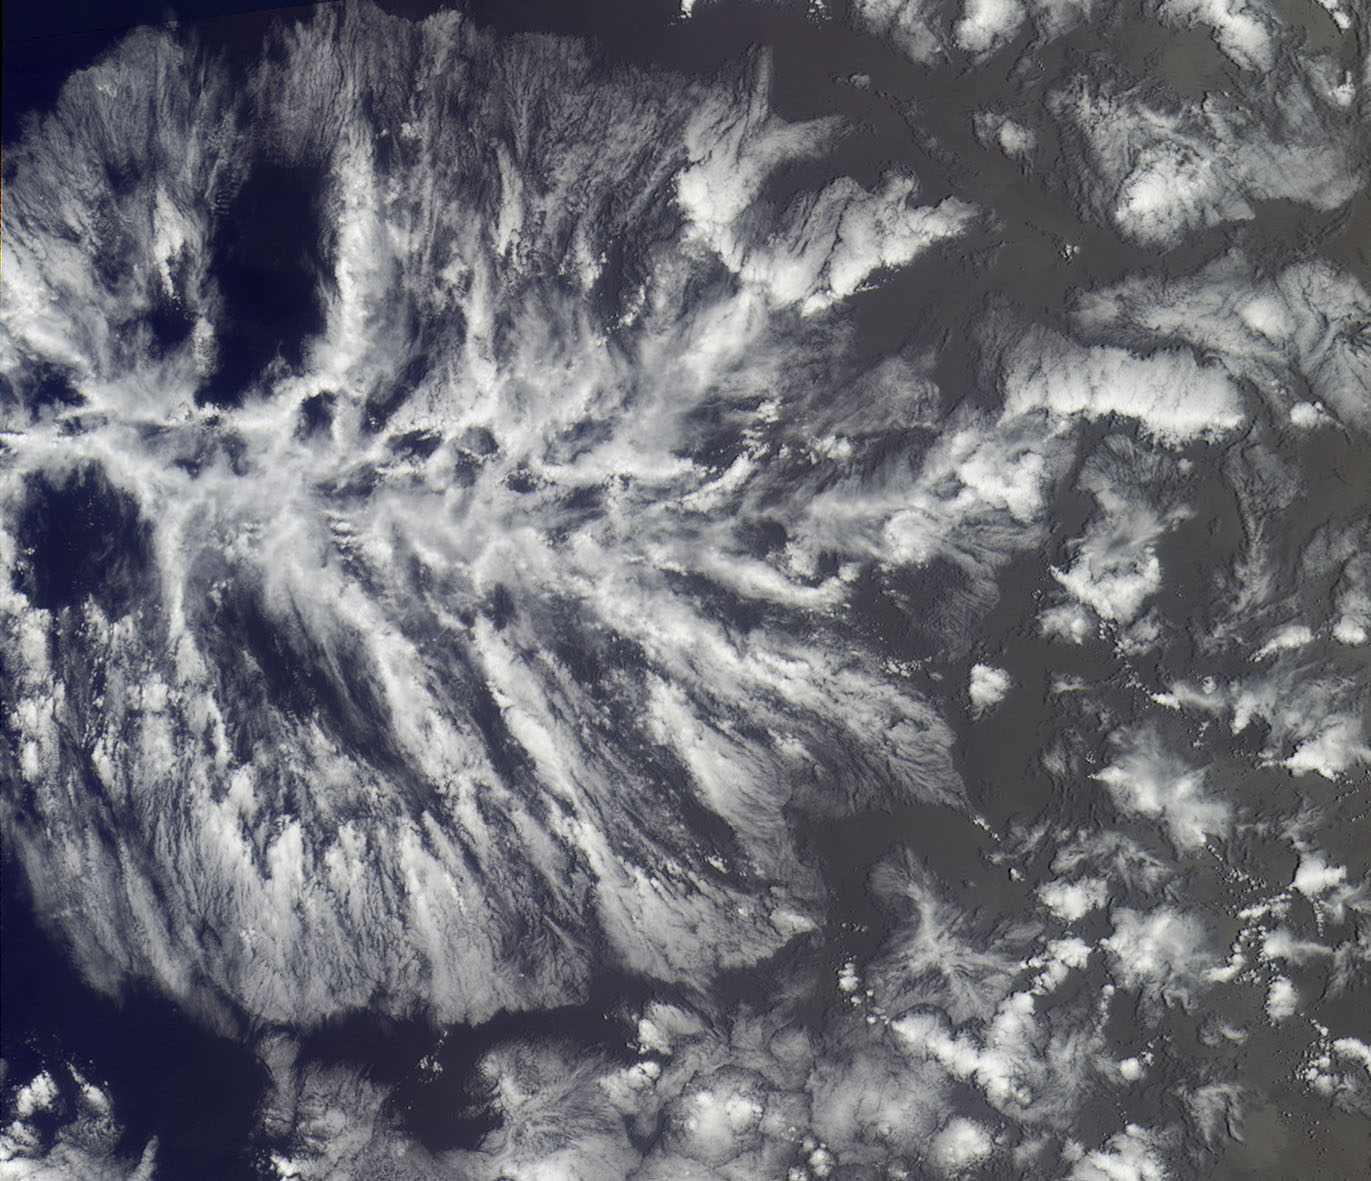

Where on Earth…? MISR Mystery Image Quiz #21:ACTINAE

The answers to this quiz appear in blue below each question.

1. Two of these statements are false. Which one is true?
(A) The individual convective cells that collectively make up this cloud structure are quite shallow, with heights generally less than 2 km.
(T) These cloud systems only occur when the ocean temperature is above 80 degrees F (26.5 degrees C).
(F) These clouds are usually associated with violent storm systems.

Answer: A is True. These clouds are associated with cellular (or shallow) convection, and are restricted to the bottom 2 km of the atmosphere.

2. Two of these statements are false. Which one is true?
(U) These clouds are often detected using ground-based radar.
(C) This type of cloud was first imaged from space in the early 1960’s, soon after the launch of the TIROS V satellite.
(Y) These clouds are commonly tracked using propeller-driven research aircraft.

Answer: C is True. The weather satellite, TIROS V, was the first to image these clouds. The first example image was published in January 1963, in the Monthly Weather Review, Picture of the Month Series.

3. Two of these statements are false. Which one is true?
(N) These clouds persist only for a short time when severe weather is occurring.
(P) Clouds of this type occasionally produce heavy precipitation.
(T) The organization of these clouds resembles Rayleigh-Bénard convection.

Answer: T is True. The cloud organization (with clouds forming where air has risen, and clearing where the air descends) does indeed resemble Rayleigh-Bénard convection, which is easily produced in the laboratory by heating a shallow layer of fluid from below and cooling it from above.

4. Two of these statements are false. Which one is true?
(H) When these clouds make landfall, they often spawn tornadoes.
(I) These clouds are often observed to form off the western coasts of continents.
(N) These clouds form when the atmospheric pressure drops very rapidly, causing condensation.

Answer: I is True. Actinoform clouds have been most commonly observed over the Pacific Ocean to the west of South America, and have also been found over the oceans to the west of Africa and Australia, in areas associated with extensive low cloud.

5. Two of these statements are false. Which one is true?
(N) These clouds were originally thought to be a transitional form between open and closed cells.
(E) This type of cloud system plays a major role in the 1939 movie adaptation of a book published in 1900.
(O) Cloud systems of this type are often given names contributed by Asian-Pacific countries.

Answer: N is True. Although the verdict is still out on exactly how open and closed cell patterns develop, and why one type of pattern develops versus the other, actinoform clouds can no longer be classed as a transitional form between open and closed cells.

6. Two of these statements are false. Which one is true?
(L) Hail often occurs when these clouds are seen.
(A) Cloud systems like these are associated with cold ocean currents.
(O) These cloud systems rarely form near the equator.

Answer: A is True. The cellular patterns associated with actinae generally occur over cool ocean currents, although it has been suggested that they can also can occur over warm currents.

7. Two of these statements are false. Which one is true?
(N) The Coriolis force strongly influences the morphology of these cloud patterns.
(E) The name describing these cloud forms is also used in conjunction with certain sea creatures.
(S) The vorticity associated with such clouds can be very dangerous, and when they are seen, you should take cover.

Answer: E is True. The word “actinae” refers to radial symmetry. Radial symmetry is present in animals such as starfish, sea urchins, and sea anemones.

MISR was built and is managed by NASA’s Jet Propulsion Laboratory, Pasadena, CA, for NASA’s Office of Earth Science, Washington, DC. The Terra satellite is managed by NASA’s Goddard Space Flight Center, Greenbelt, MD. JPL is a division of the California Institute of Technology.

Credit: NASA/GSFC/LaRC/JPL, MISR Team